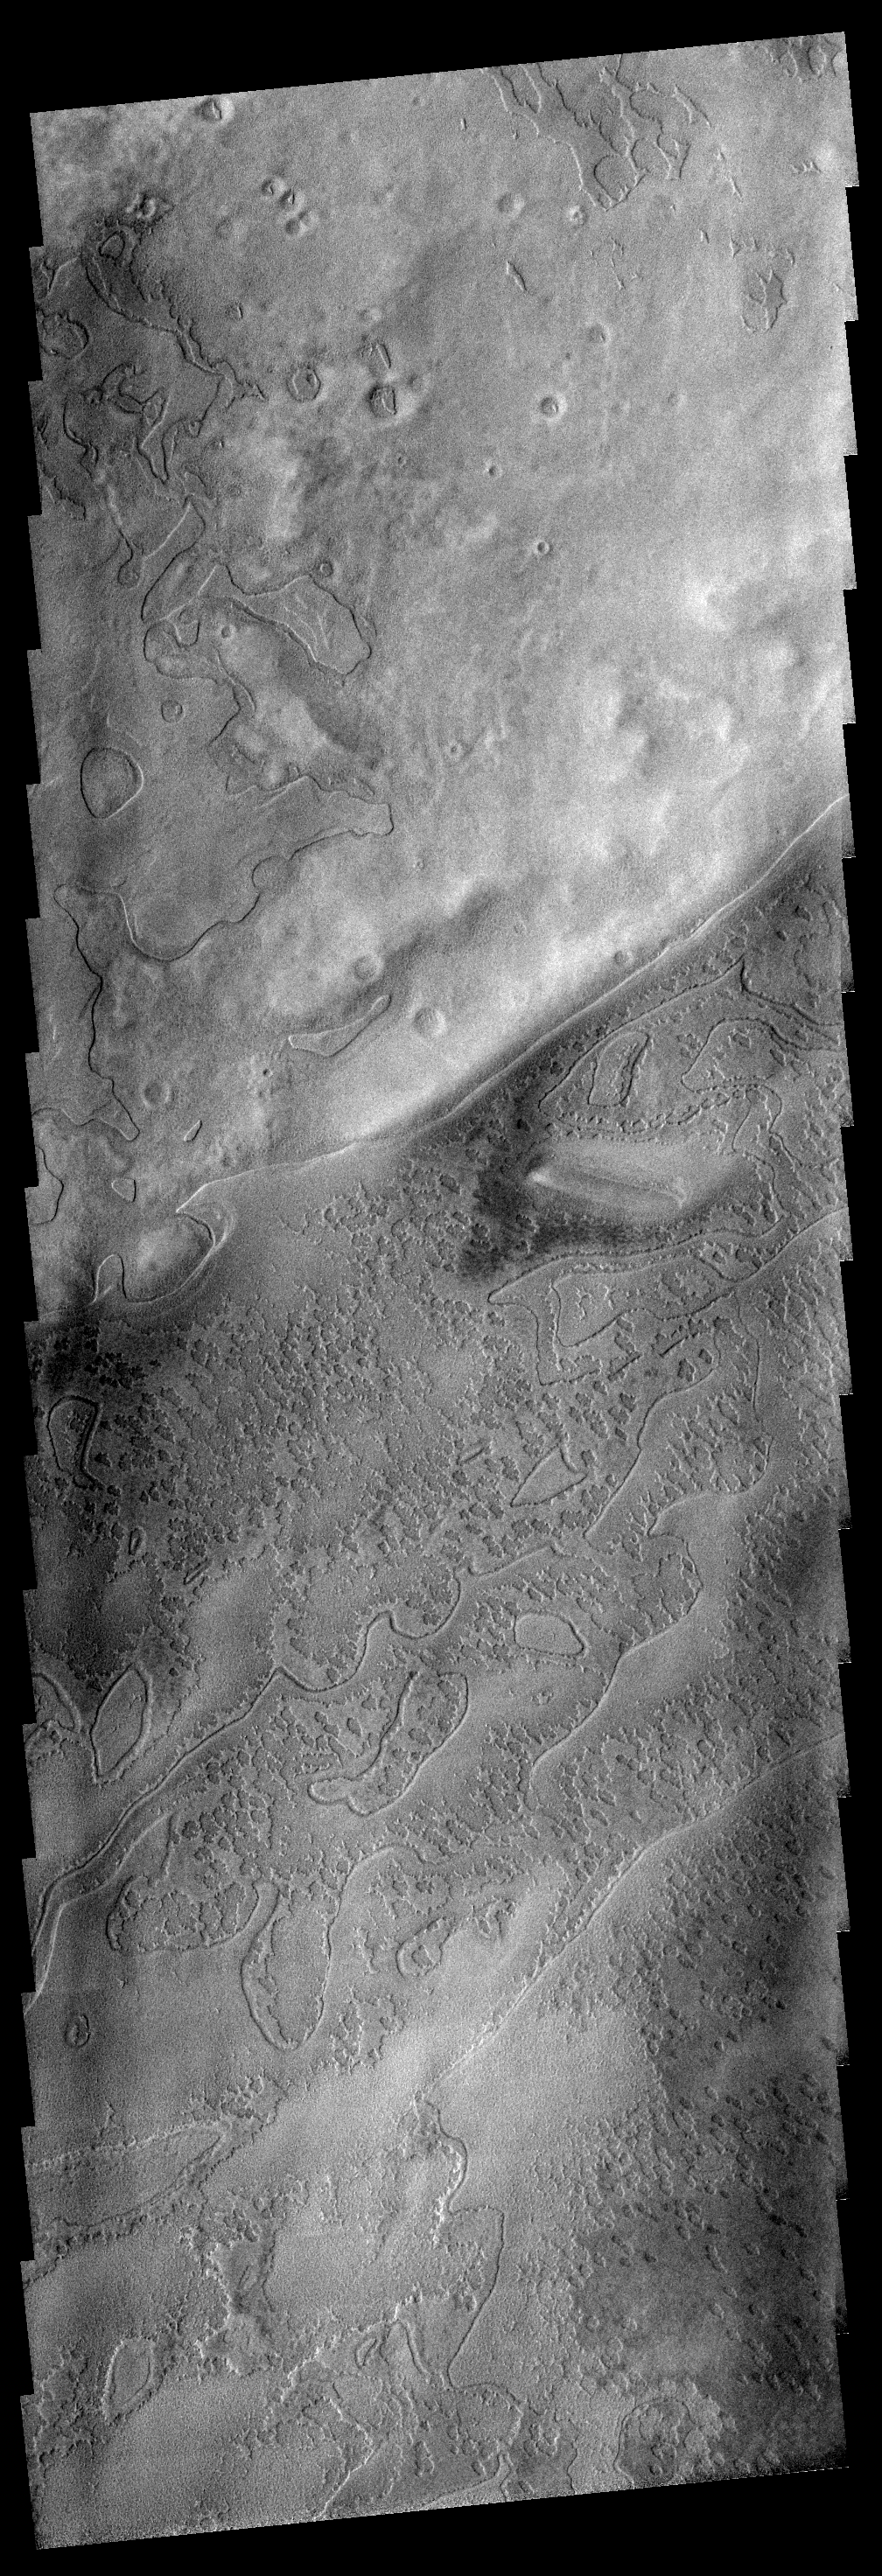

Polar Textures

This image illustrates the variety of textures that appear in the south polar region during late summer.

Image information: VIS instrument. Latitude 80.5S, Longitude 57.9E. 17 meter/pixel resolution.

Note: this THEMIS visual image has not been radiometrically nor geometrically calibrated for this preliminary release. An empirical correction has been performed to remove instrumental effects. A linear shift has been applied in the cross-track and down-track direction to approximate spacecraft and planetary motion. Fully calibrated and geometrically projected images will be released through the Planetary Data System in accordance with Project policies at a later time.

NASA’s Jet Propulsion Laboratory manages the 2001 Mars Odyssey mission for NASA’s Office of Space Science, Washington, D.C. The Thermal Emission Imaging System (THEMIS) was developed by Arizona State University, Tempe, in collaboration with Raytheon Santa Barbara Remote Sensing. The THEMIS investigation is led by Dr. Philip Christensen at Arizona State University. Lockheed Martin Astronautics, Denver, is the prime contractor for the Odyssey project, and developed and built the orbiter. Mission operations are conducted jointly from Lockheed Martin and from JPL, a division of the California Institute of Technology in Pasadena.

Credit: NASA/JPL/ASU